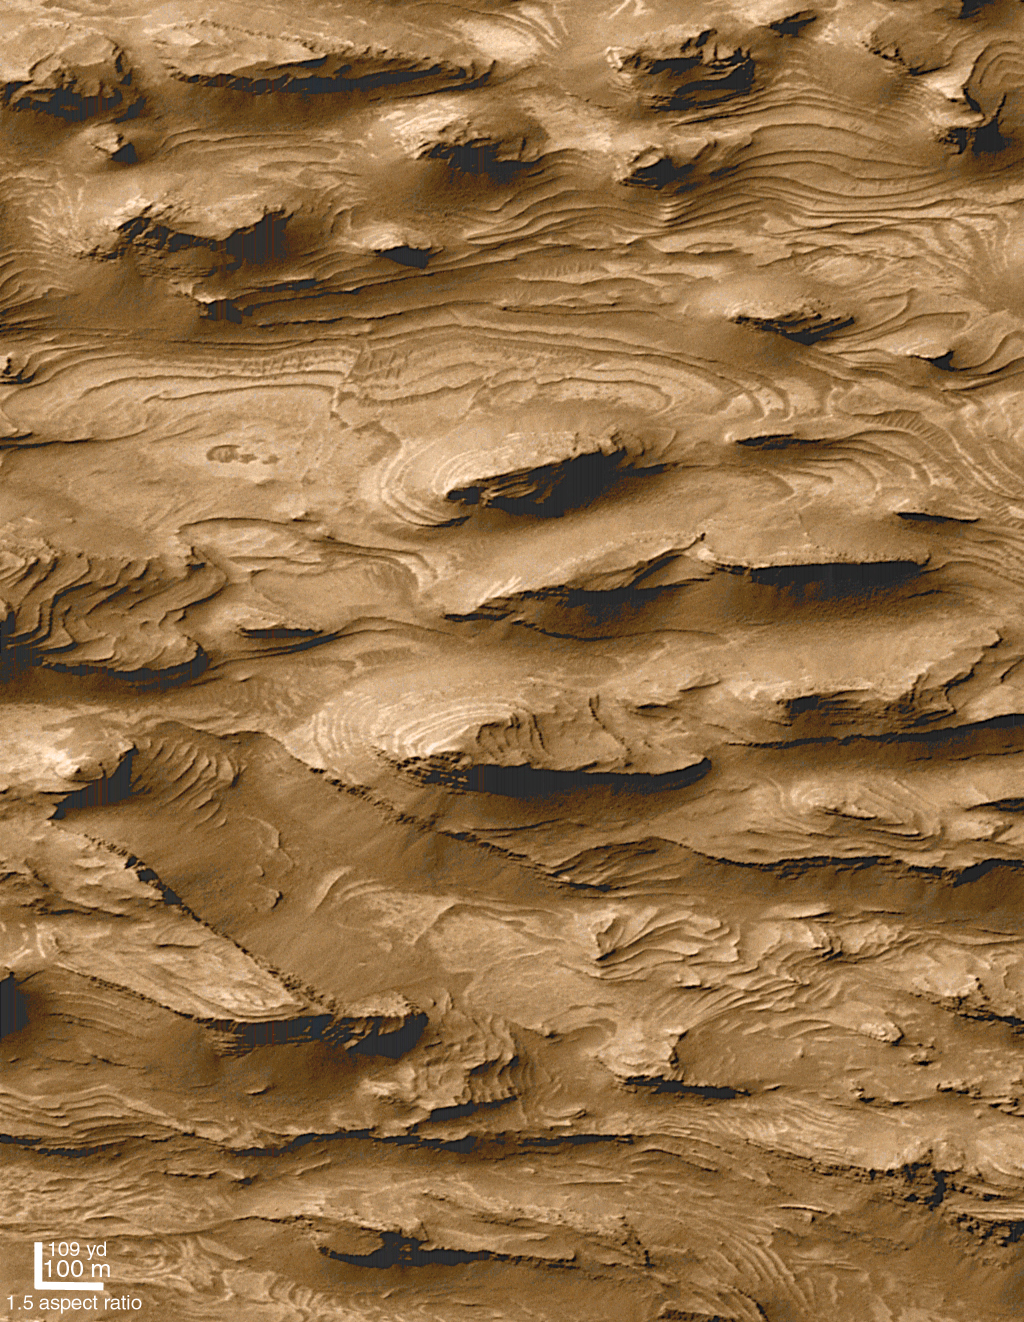

Layered Outcrops of Far West Candor Chasma

Images from Mariner 9 in 1972 revealed that some of the mesas and mounds found within the chasms of the martian “Grand Canyon”–the Valles Marineris–have layers in them. Speculations as to the origin of these interior layered materials ranged from volcanic ash deposits to sediments laid down in lakes that could have partially filled the Vallis Marineris troughs, much as lakes now occupy portions of the rift valleys of eastern Africa. The proposal that the Valles Marineris once hosted deep martian lakes led to additional speculation as to the prospects for finding fossil evidence of martian life.

Mars Global Surveyor (MGS) Mars Orbiter Camera (MOC) images have ten or more times better resolution than the Mariner 9 and Viking orbiter images taken in the 1970s. MOC images have indeed confirmed the presence of layered outcrops within the Valles Marineris. They have also shown places previously not suspected to have layered rock, and they have shown that these materials might not have formed in the Valles Marineris, but were instead deposited in craters that were subsequently buried long before the chasms opened up (see discussion below). The layered rock is now visible because of faulting and erosion.

The high resolution picture shown here (B, above right) was the first image received by MOC scientists that began to hint at a larger story of layered sedimentary rock on Mars. The picture shows a 1.5 km by 2.9 km (0.9 mi by 1.8 mi) area in far southwestern Candor Chasma (A, above left) that was–based on Mariner 9 and Viking orbiter images–not previously expected to exhibit layers. The MOC image reveals that the floor of western Candor Chasma at this location is indeed layered. What is most striking about the picture is the large number and uniformity of the layers, or beds. There are over 100 beds in this area, and each has about the same thickness (estimated to be about 10 meters (11 yards) thick). Each layer has a relatively smooth upper surface, and each is hard enough to form steep cliffs at its margins.

Layers indicate change. The uniform pattern seen here–beds of similar properties and thickness repeated over a hundred times–suggest that the deposition of materials that made the layers was interrupted at regular or episodic intervals. Patterns like this, when found on Earth, usually indicate the presence of sediment deposited in dynamic, energetic, underwater environments. On Mars, these same patterns could very well indicate that the materials were deposited in a lake or shallow sea. Other MOC images suggest that these layers would not have formed in a lake in Candor Chasma, but instead were deposited in a crater or other basin that existed before Candor Chasma was cut (by faulting and erosion) into the surrounding terrain. However, it is not known for certain that these materials actually formed underwater, for it is possible that there were uniquely Martian processes occurring in the distant past that would mimic the pattern of sedimentation in water. For example, if the early Martian atmosphere was denser than it is today, and if the planet’s atmospheric pressure changed on a cyclic basis (as it does today), then perhaps these materials are simply deposits of airborne dust that were later buried and cemented to create cliff-forming rock.

Sunlight illuminates both the wide angle context view and the narrow angle high resolution image from the left/upper left. In both, north is toward the top and east to the right.

Credit: NASA/JPL/MSSS